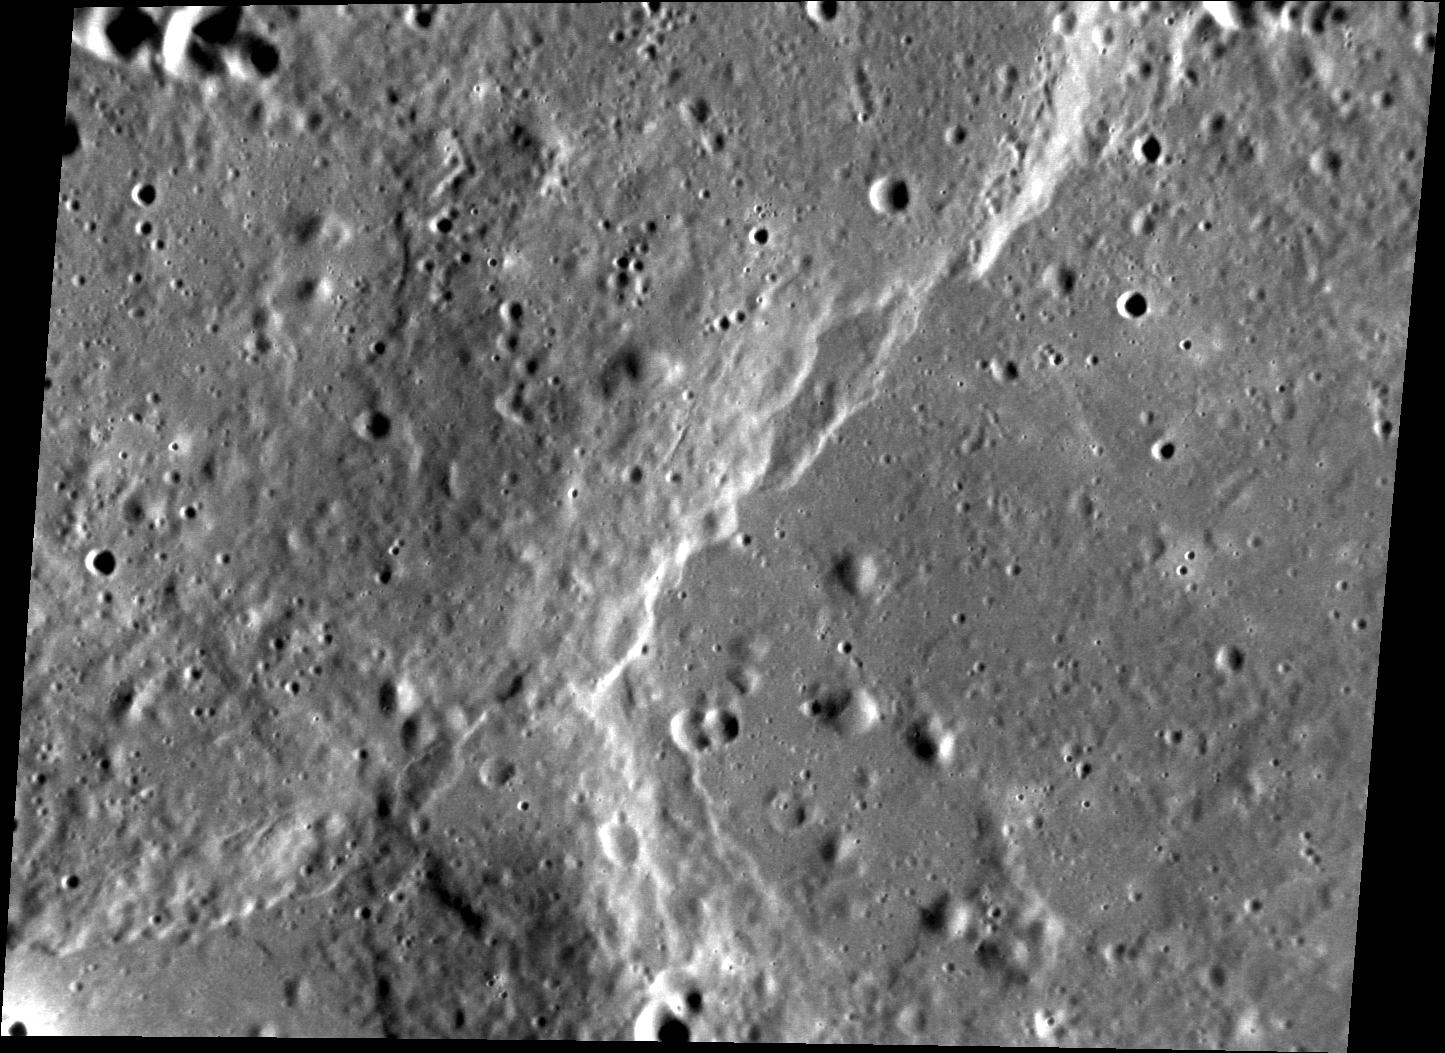

Knobby Plains

The plains that surround the Caloris basin are geologically complex. Today’s featured images highlights some of the kilometer-scale knobs that surround much of the basin, which are thought to be blocks of material ejected by the Caloris basin-forming event. This area, a region within Tir Planitia, has also been subjected to compressional stresses, which resulted in the formation of scarps that cut across the scene. Unraveling the complex sequence of events in this region, which includes deposition of ejecta, possible volcanic resurfacing, and tectonic deformation, will be aided by the high-resolution targeted images to be collected in MESSENGER’s second extended mission.

This image was acquired as a targeted set of stereo images. Targeted stereo observations are acquired at resolutions much higher than that of the 200-meter/pixel stereo base map. These targets acquired with the NAC enable the detailed topography of Mercury’s surface to be determined for a local area of interest.

Date acquired: April 05, 2013
Image Mission Elapsed Time (MET): 7472448
Image ID: 3825184
Instrument: Narrow Angle Camera (NAC) of the Mercury Dual Imaging System (MDIS)
Center Latitude: 4.31°
Center Longitude: 185.6° E
Resolution: 61 meters/pixel
Scale: This scene is approximately 80 km (50 mi.) across
Incidence Angle: 73.6°
Emission Angle: 40.8°
Phase Angle: 114.1°

The MESSENGER spacecraft is the first ever to orbit the planet Mercury, and the spacecraft’s seven scientific instruments and radio science investigation are unraveling the history and evolution of the Solar System’s innermost planet. MESSENGER acquired over 150,000 images and extensive other data sets. MESSENGER is capable of continuing orbital operations until early 2015.

For information regarding the use of images, see the MESSENGER image use policy.

Credit: NASA/Johns Hopkins University Applied Physics Laboratory/Carnegie Institution of Washington